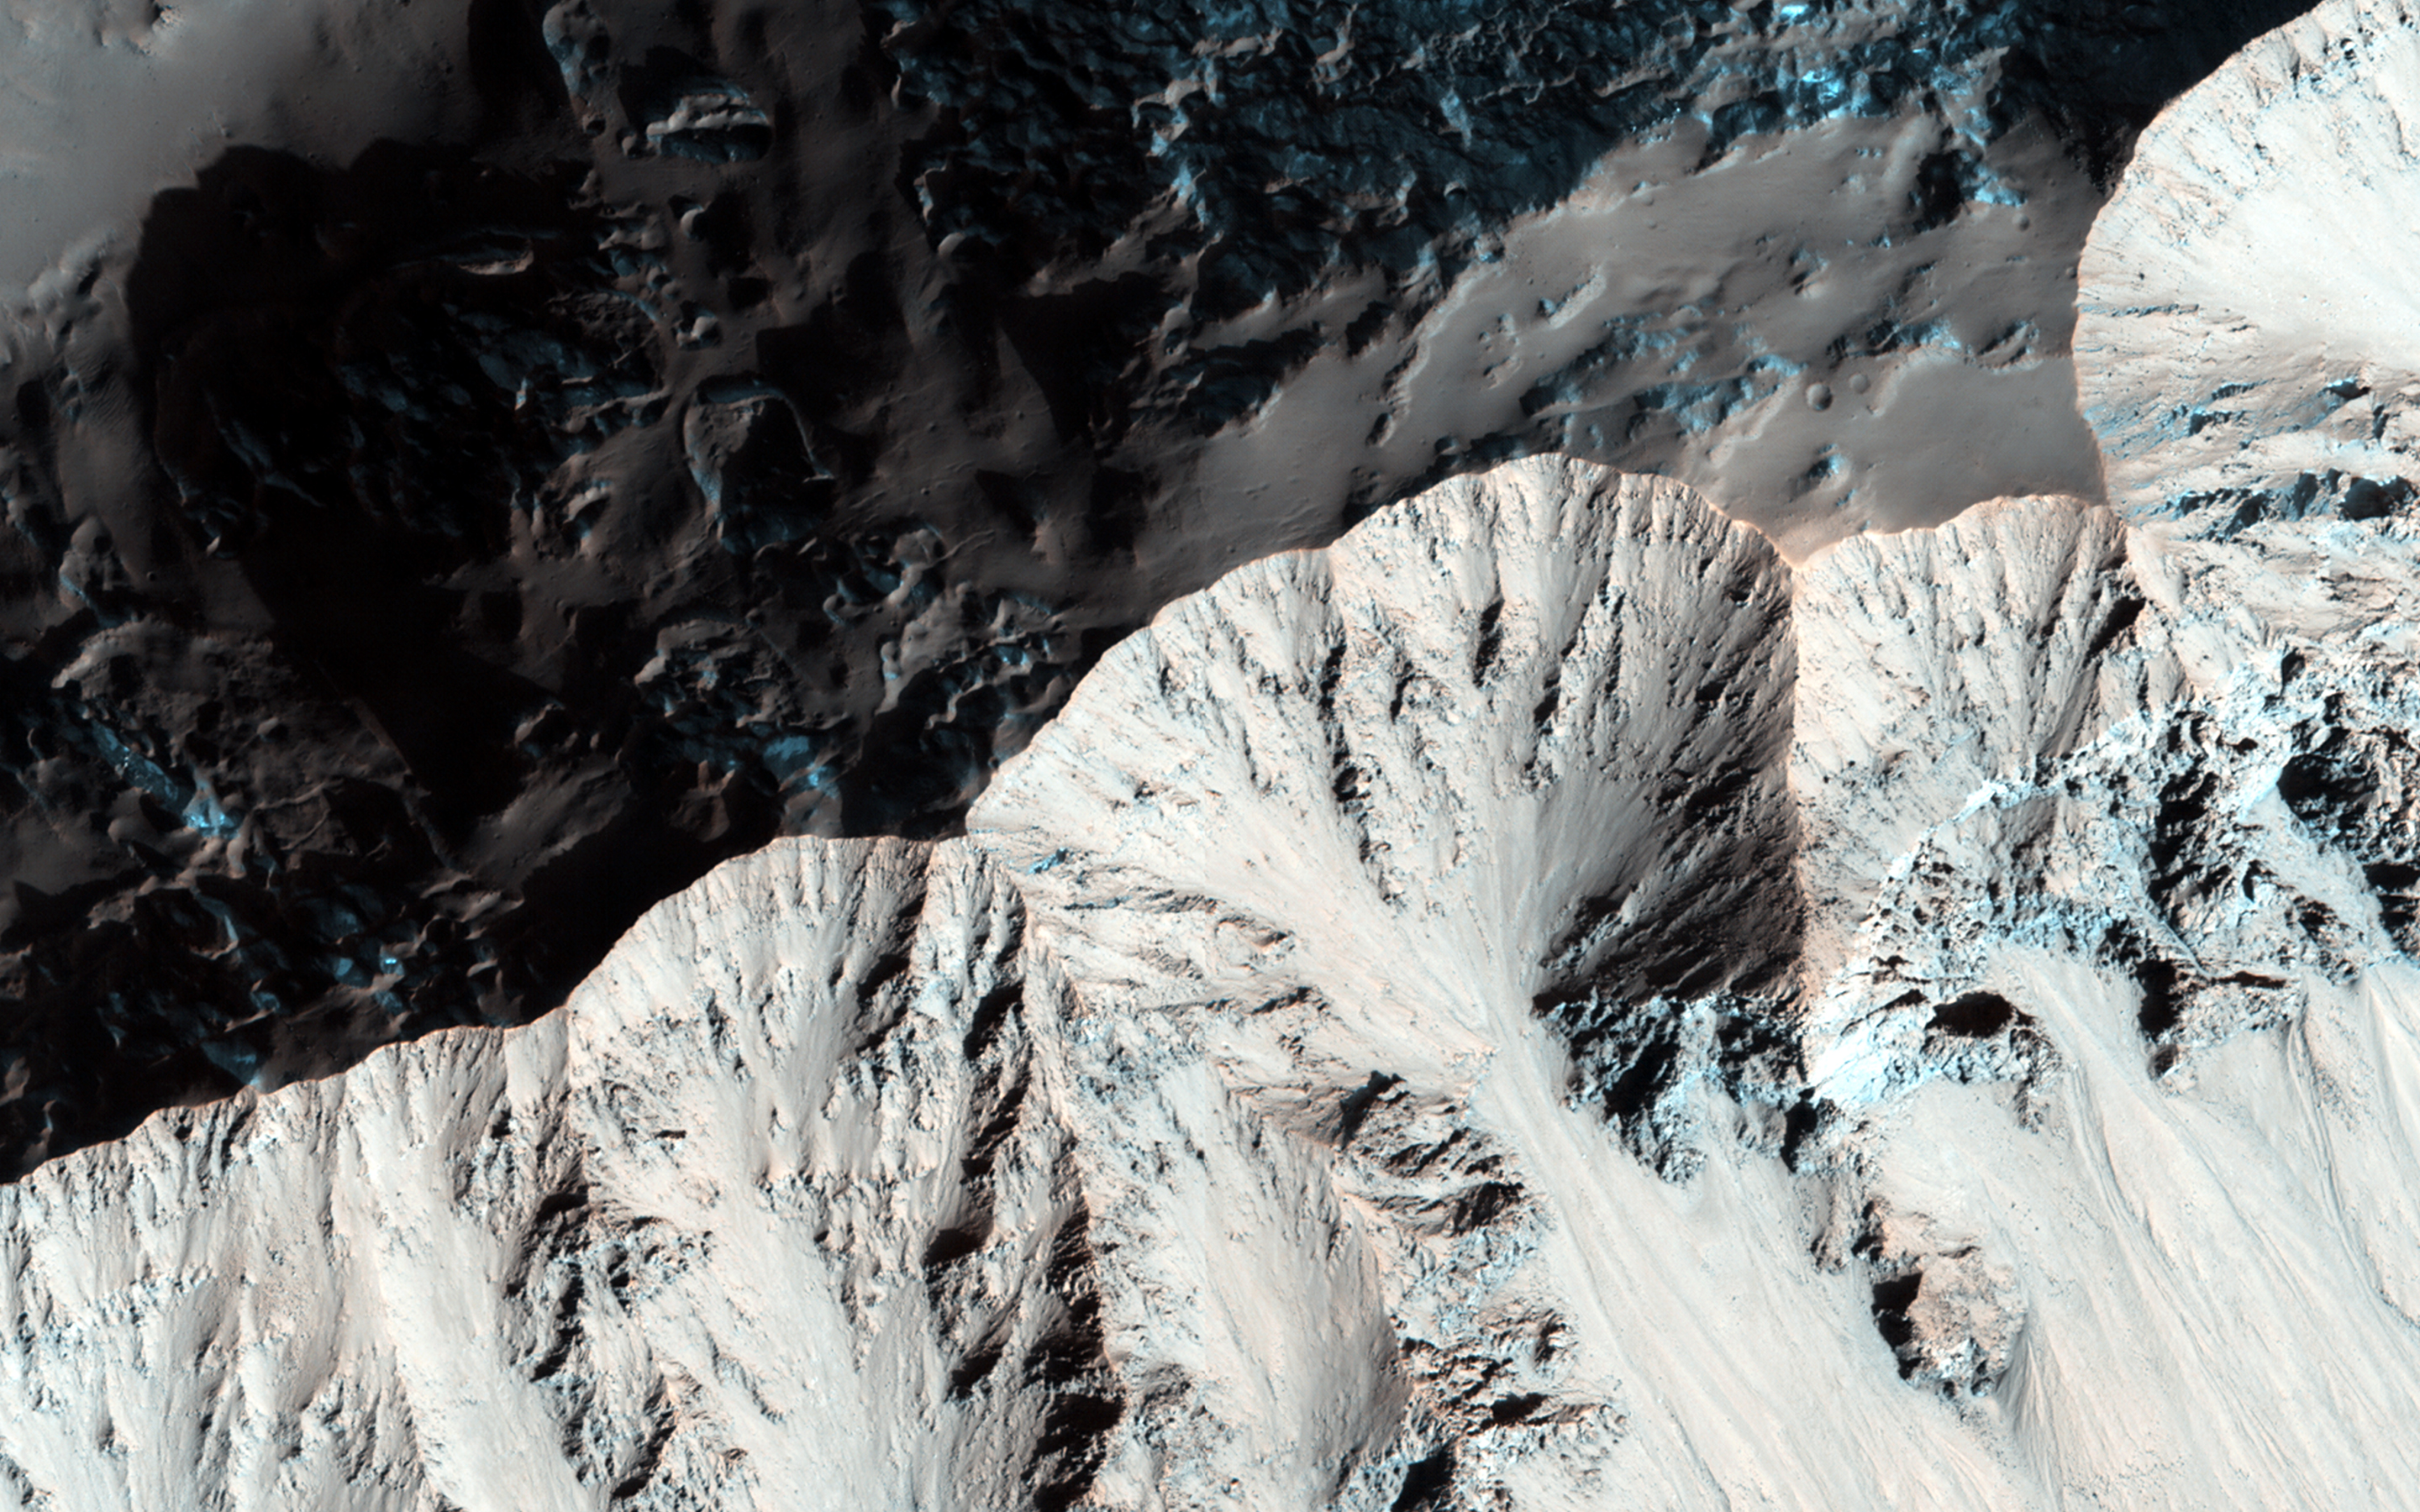

What Gullies Can Say

Right past the sharp, but warped rim of this ancient impact crater are deposits of winter frost, which show up as blue in enhanced color.

There are two possible science goals that we can study here: what does the terrain look like during the Martian summer, because HiRISE resolution can track changes over time. And second, could the gullies in this crater be a reasonable place to look for recurring slope lineae (or RSL) to occur? The slopes of certain craters have been home these phenomena in other regions as well.

Note: the images here are not map-projected, so approximate north is down.

HiRISE is one of six instruments on NASA’s Mars Reconnaissance Orbiter. The University of Arizona, Tucson, operates HiRISE, which was built by Ball Aerospace & Technologies Corp., Boulder, Colorado. NASA’s Jet Propulsion Laboratory, a division of the California Institute of Technology in Pasadena, manages the Mars Reconnaissance Orbiter Project for NASA’s Science Mission Directorate, Washington.

Credit: NASA/JPL-Caltech/Univ. of Arizona